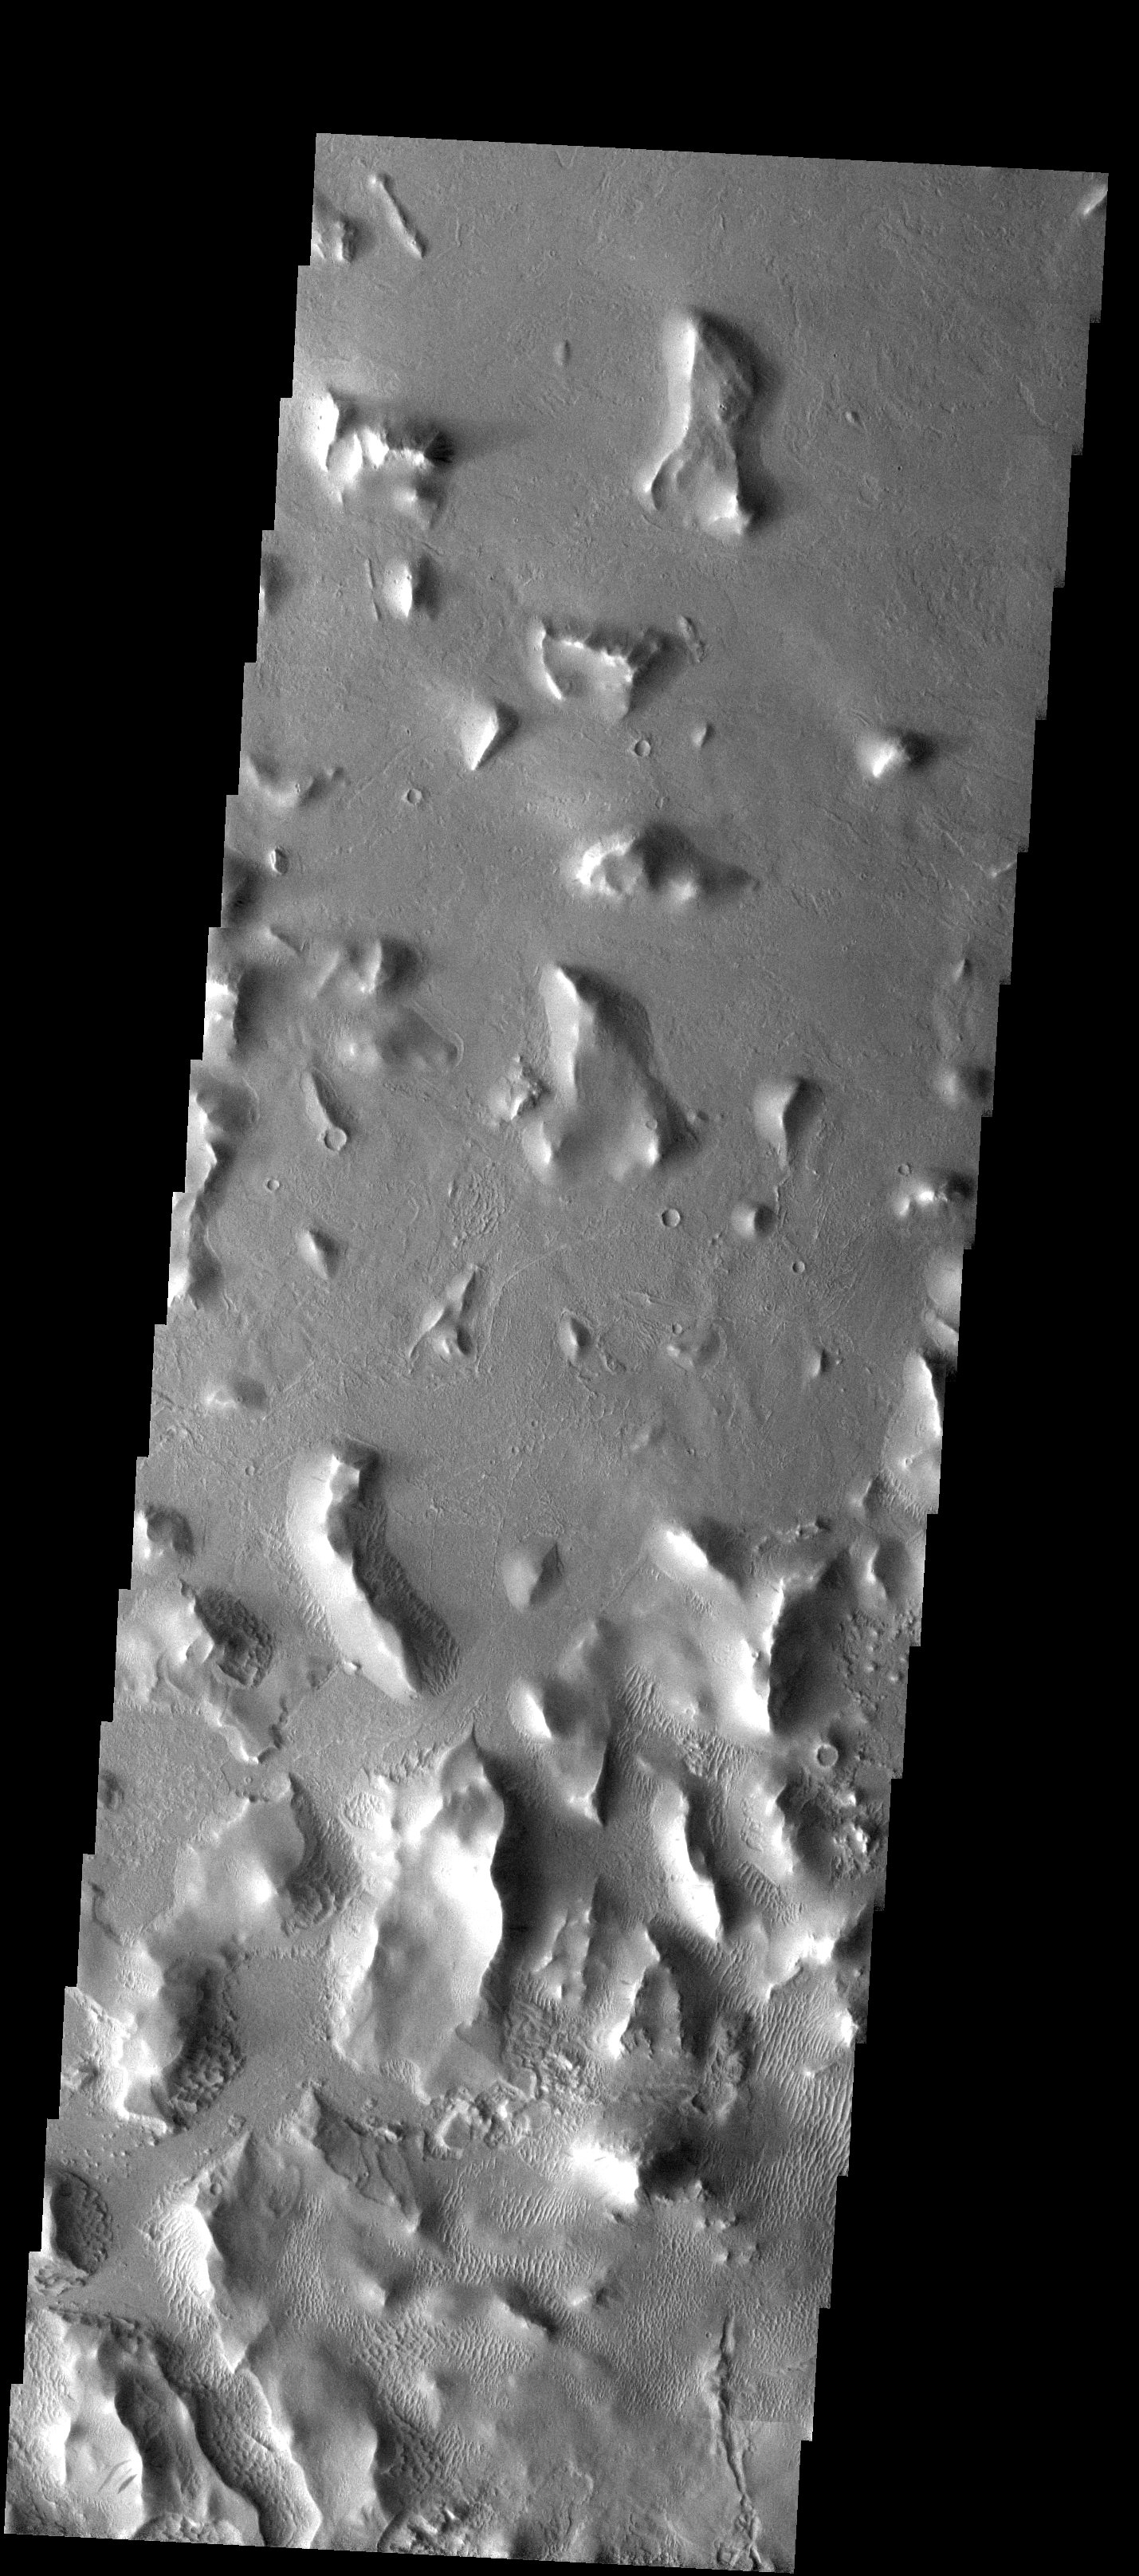

Eroded Mesas

Released 21 July 2003

Located not far south of Olympus Mons, these mesas show interesting erosional patterns. Some of their slopes, particularly those on the eastern-facing sides, show a debris with a blocky and somewhat etched appearance. In the bottom half of the image, where the mesas become more common, small bright bedforms snake between the mesas. Perhaps they are formed from locally-derived materials eroding off the mesa slopes.

Image information: VIS instrument. Latitude 9.3, Longitude 227.1 East (132.9 West). 19 meter/pixel resolution.

Note: this THEMIS visual image has not been radiometrically nor geometrically calibrated for this preliminary release. An empirical correction has been performed to remove instrumental effects. A linear shift has been applied in the cross-track and down-track direction to approximate spacecraft and planetary motion. Fully calibrated and geometrically projected images will be released through the Planetary Data System in accordance with Project policies at a later time.

NASA’s Jet Propulsion Laboratory manages the 2001 Mars Odyssey mission for NASA’s Office of Space Science, Washington, D.C. The Thermal Emission Imaging System (THEMIS) was developed by Arizona State University, Tempe, in collaboration with Raytheon Santa Barbara Remote Sensing. The THEMIS investigation is led by Dr. Philip Christensen at Arizona State University. Lockheed Martin Astronautics, Denver, is the prime contractor for the Odyssey project, and developed and built the orbiter. Mission operations are conducted jointly from Lockheed Martin and from JPL, a division of the California Institute of Technology in Pasadena.

Credit: NASA/JPL/Arizona State University